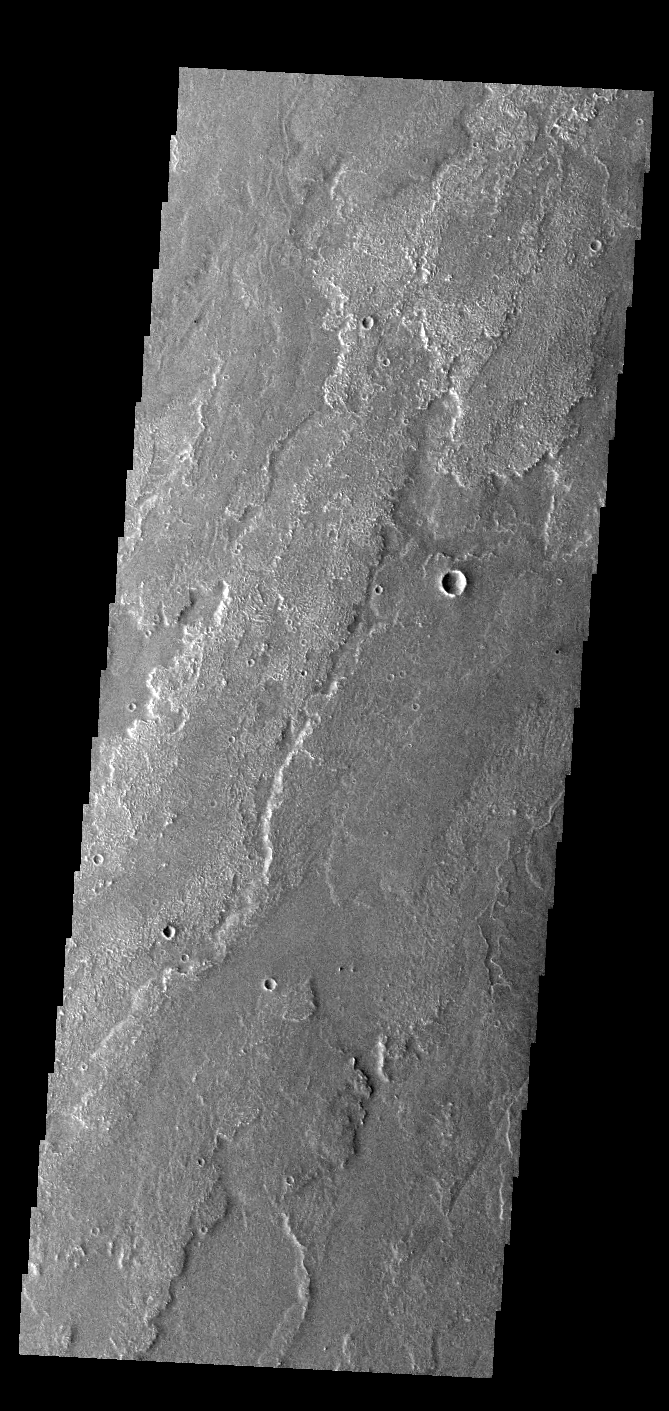

Daedalia Planum

Today’s VIS image shows a small portion of the immense lava flows that originated from Arsia Mons. Arsia Mons is the southernmost of the three large aligned volcanoes in the Tharsis region. Arsia Mons’ last eruption was 10s of million years ago. The different surface textures are created by differences in the lava viscosity and cooling rates. The lobate margins of each flow can be traced back to the start of each flow — or to the point where they are covered by younger flows. Flows in Daedalia Planum can be as long as 180 km (111 miles). For comparison the longest Hawaiian lava flow is only 51 km (˜31 miles) long. The total area of Daedalia Planum is 2.9 million square km – more than four times the size of Texas.

Credit: NASA/JPL-Caltech/ASU